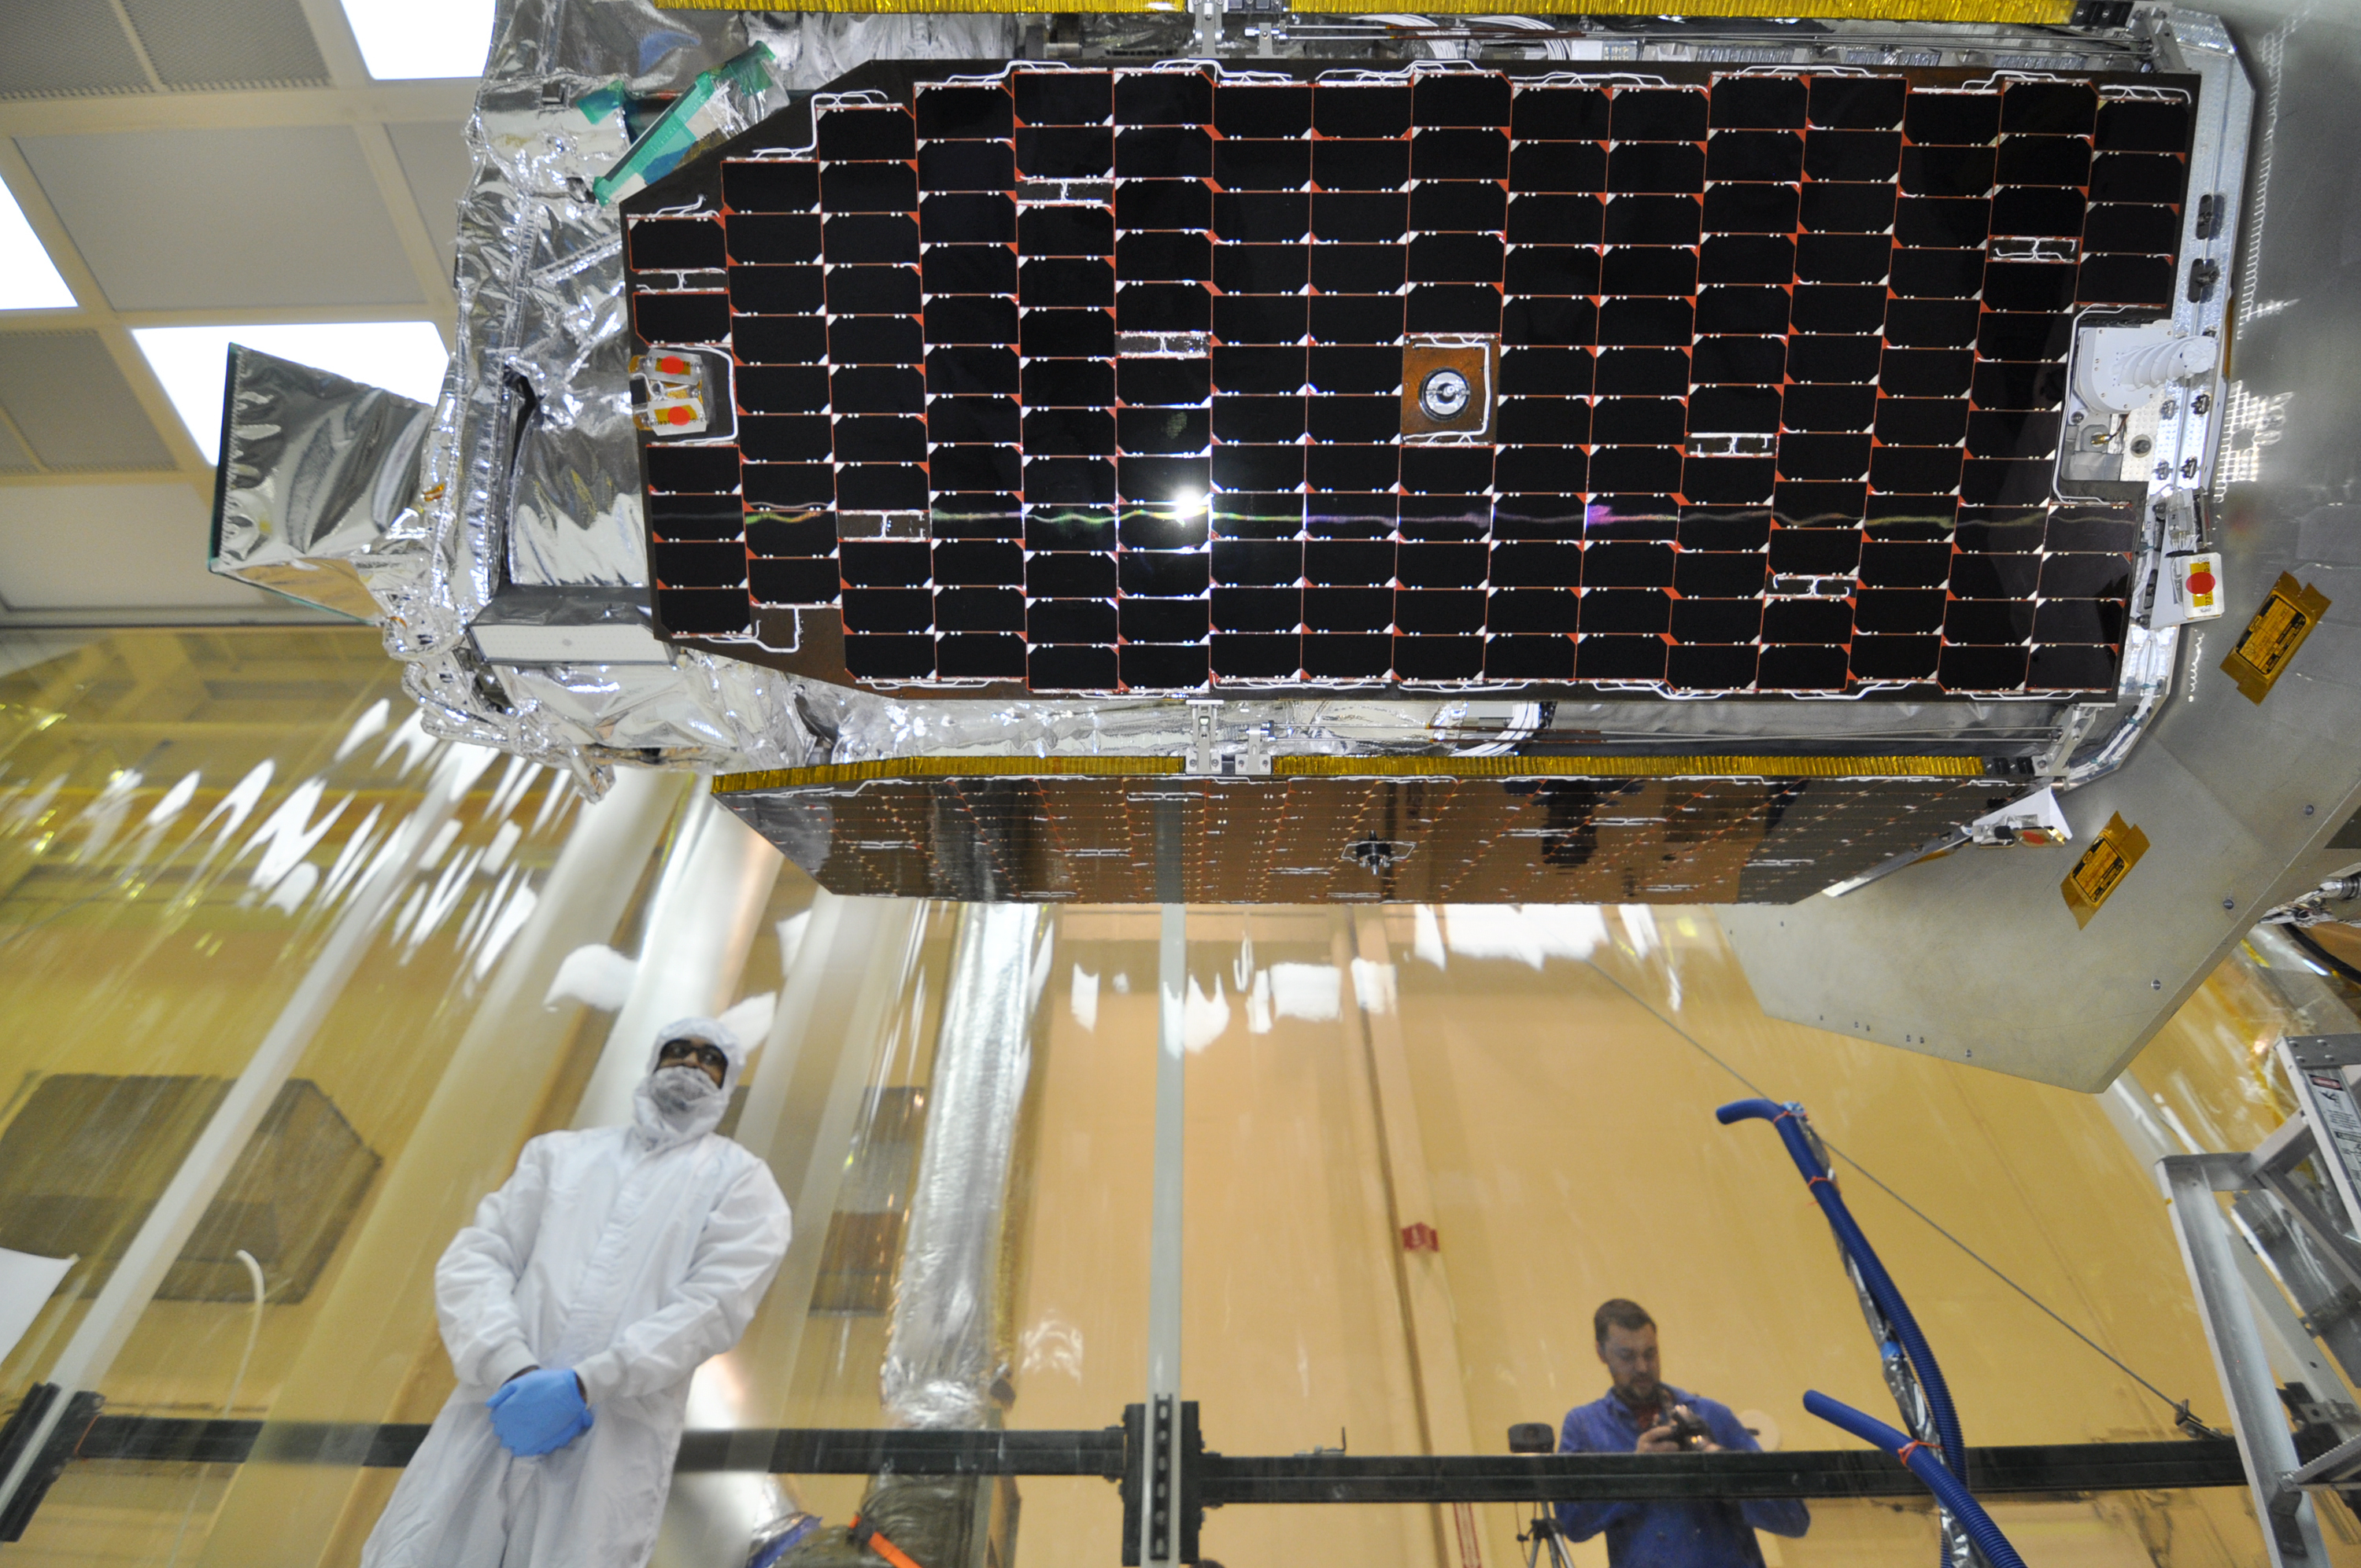

Uniting of NuSTAR Spacecraft and Rocket

Inside an environmental enclosure at Vandenberg Air Force Base’s processing facility in California, solar panels line the sides of NASA’s Nuclear Spectroscopic Telescope Array, or NuSTAR, which was just joined to the Orbital Sciences Pegasus XL rocket. The uniting of the spacecraft with the rocket is a major milestone in prelaunch preparations.

NuSTAR is a small-explorer mission managed by JPL for NASA’s Science Mission Directorate. The spacecraft was built by Orbital Sciences Corporation. Its instrument was built by a consortium including Caltech, JPL, Columbia University, New York, N.Y., NASA’s Goddard Space Flight Center in Greenbelt, Md., the Danish Technical University in Denmark, the University of California, Berkeley, and ATK-Goleta. NuSTAR will be operated by U.C. Berkeley, with the Italian Space Agency providing its equatorial ground station located at Malindi, Kenya. NASA’s Explorer Program is managed by Goddard. JPL is managed by Caltech for NASA.

Credit: NASA